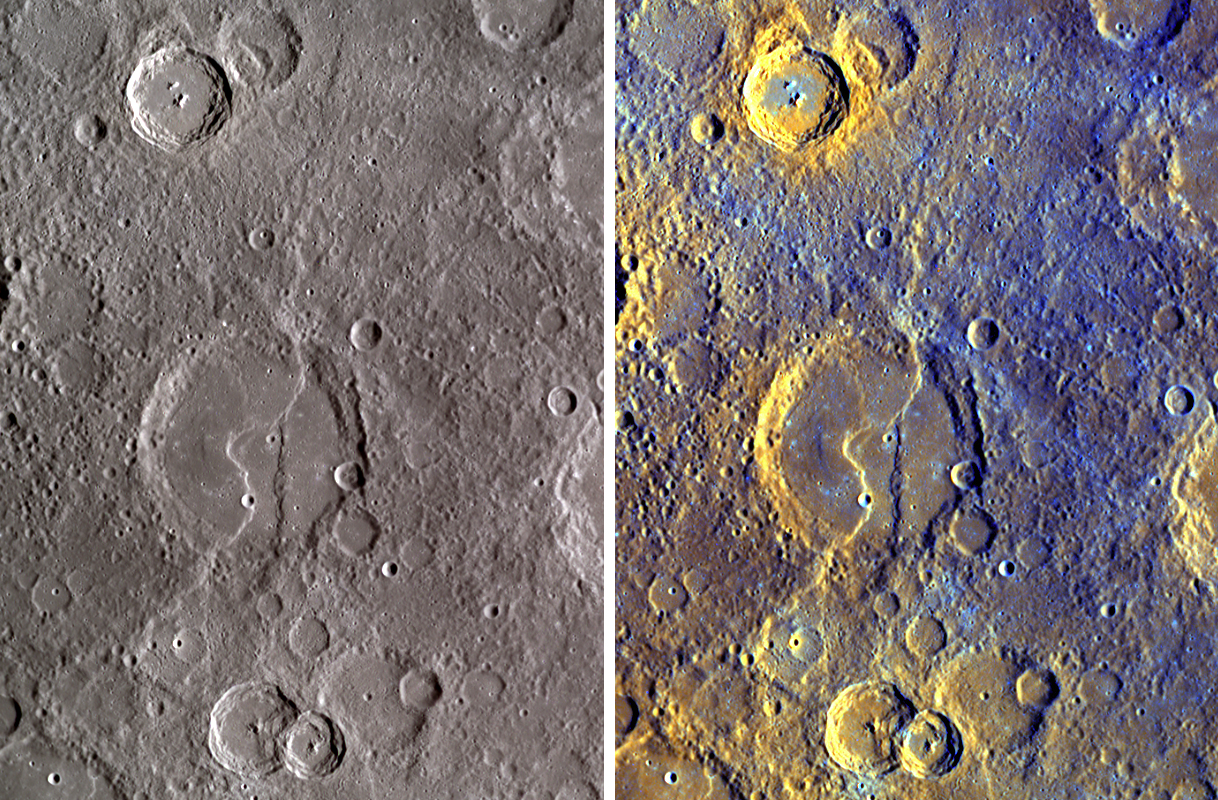

Exposing Mercury’s Colors

To the human eye, Mercury shows little color variation, especially in comparison to a colorful planet like Earth. But when images taken through many color filters are used in combination, differences in the properties of Mercury’s surface can create a strikingly colorful view of the innermost planet. Shown here are two color images of Thakur, named for the Bengali poet, novelist, and Nobel laureate influential in the late 19th and early 20th centuries. The image on the left was produced by combining images from three WAC filters into red, green, and blue channels, as a general representation of the color seen by the human eye (though every person sees color slightly differently, as discussed for the full-planet color images PIA11364). The right image was created by statistically comparing and contrasting images taken through all 11 of the WAC’s narrow-band color filters, which are sensitive to light not only in the visible portion of the spectrum but also to light that the human eye cannot see. This method greatly enhances subtle color differences in the rocks of Mercury’s surface, providing insight into the compositional variations present on Mercury and the geologic processes that created those color differences. Visible on the floor of Thākur crater is the intersection of two ridges, seen here in unprecedented detail for the first time with MESSENGER’s newly obtained images.

Date Acquired: October 6, 2008
Image Mission Elapsed Time (MET): 131770496 – 131770546
Instrument: Wide Angle Camera (WAC) of the Mercury Dual Imaging System (MDIS)
Resolution: 460 meters/pixel (0.29 miles/pixel)
Scale: Thākur crater is 118 kilometers in diameter (73 miles)
Spacecraft Altitude: 2,500 kilometers (1,600 miles)

These images are from MESSENGER, a NASA Discovery mission to conduct the first orbital study of the innermost planet, Mercury. For information regarding the use of images, see the MESSENGER image use policy.

Credit: NASA/Johns Hopkins University Applied Physics Laboratory/Arizona State University/Carnegie Institution of Washington